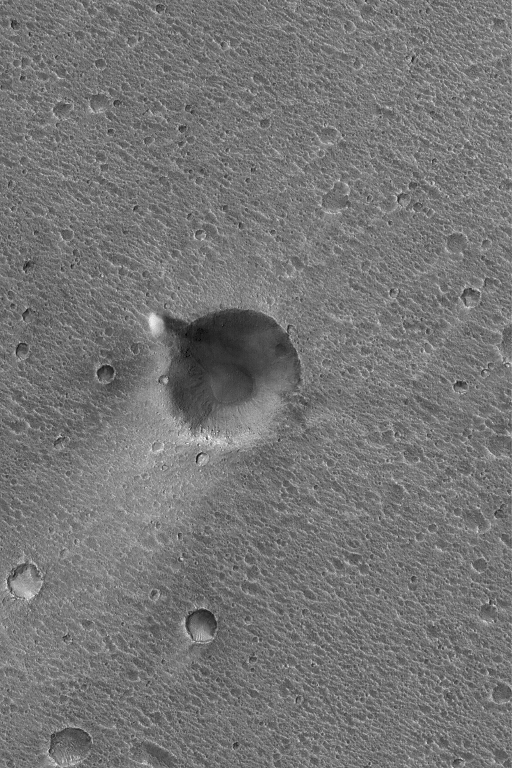

Ares Vallis Dust Devil

12 May 2004
When it was operating in the Ares/Tiu Valles region of Chryse Planitia, Mars, in 1997, Mars Pathfinder detected dust devils that passed over and near the lander. From orbit, no images of dust devils at the Mars Pathfinder site have yet been acquired, but this Mars Global Surveyor (MGS) Mars Orbiter Camera (MOC) image shows a summertime dust devil near the rim of a 610-meter (~670 yards)-diameter impact crater in the same general region as the Mars Pathfinder site. This scene is near 19.6°N, 32.9°W, in part of the Ares Vallis system. The dust devil in this case is not making a streak, as dust devils tend to do in some regions of Mars. The dark feature to the right (east) of the dust devil is its shadow. This picture covers an area approximately 3 km (1.9 mi) across and is illuminated by sunlight from the left/upper left.

Credit: NASA/JPL/Malin Space Science Systems